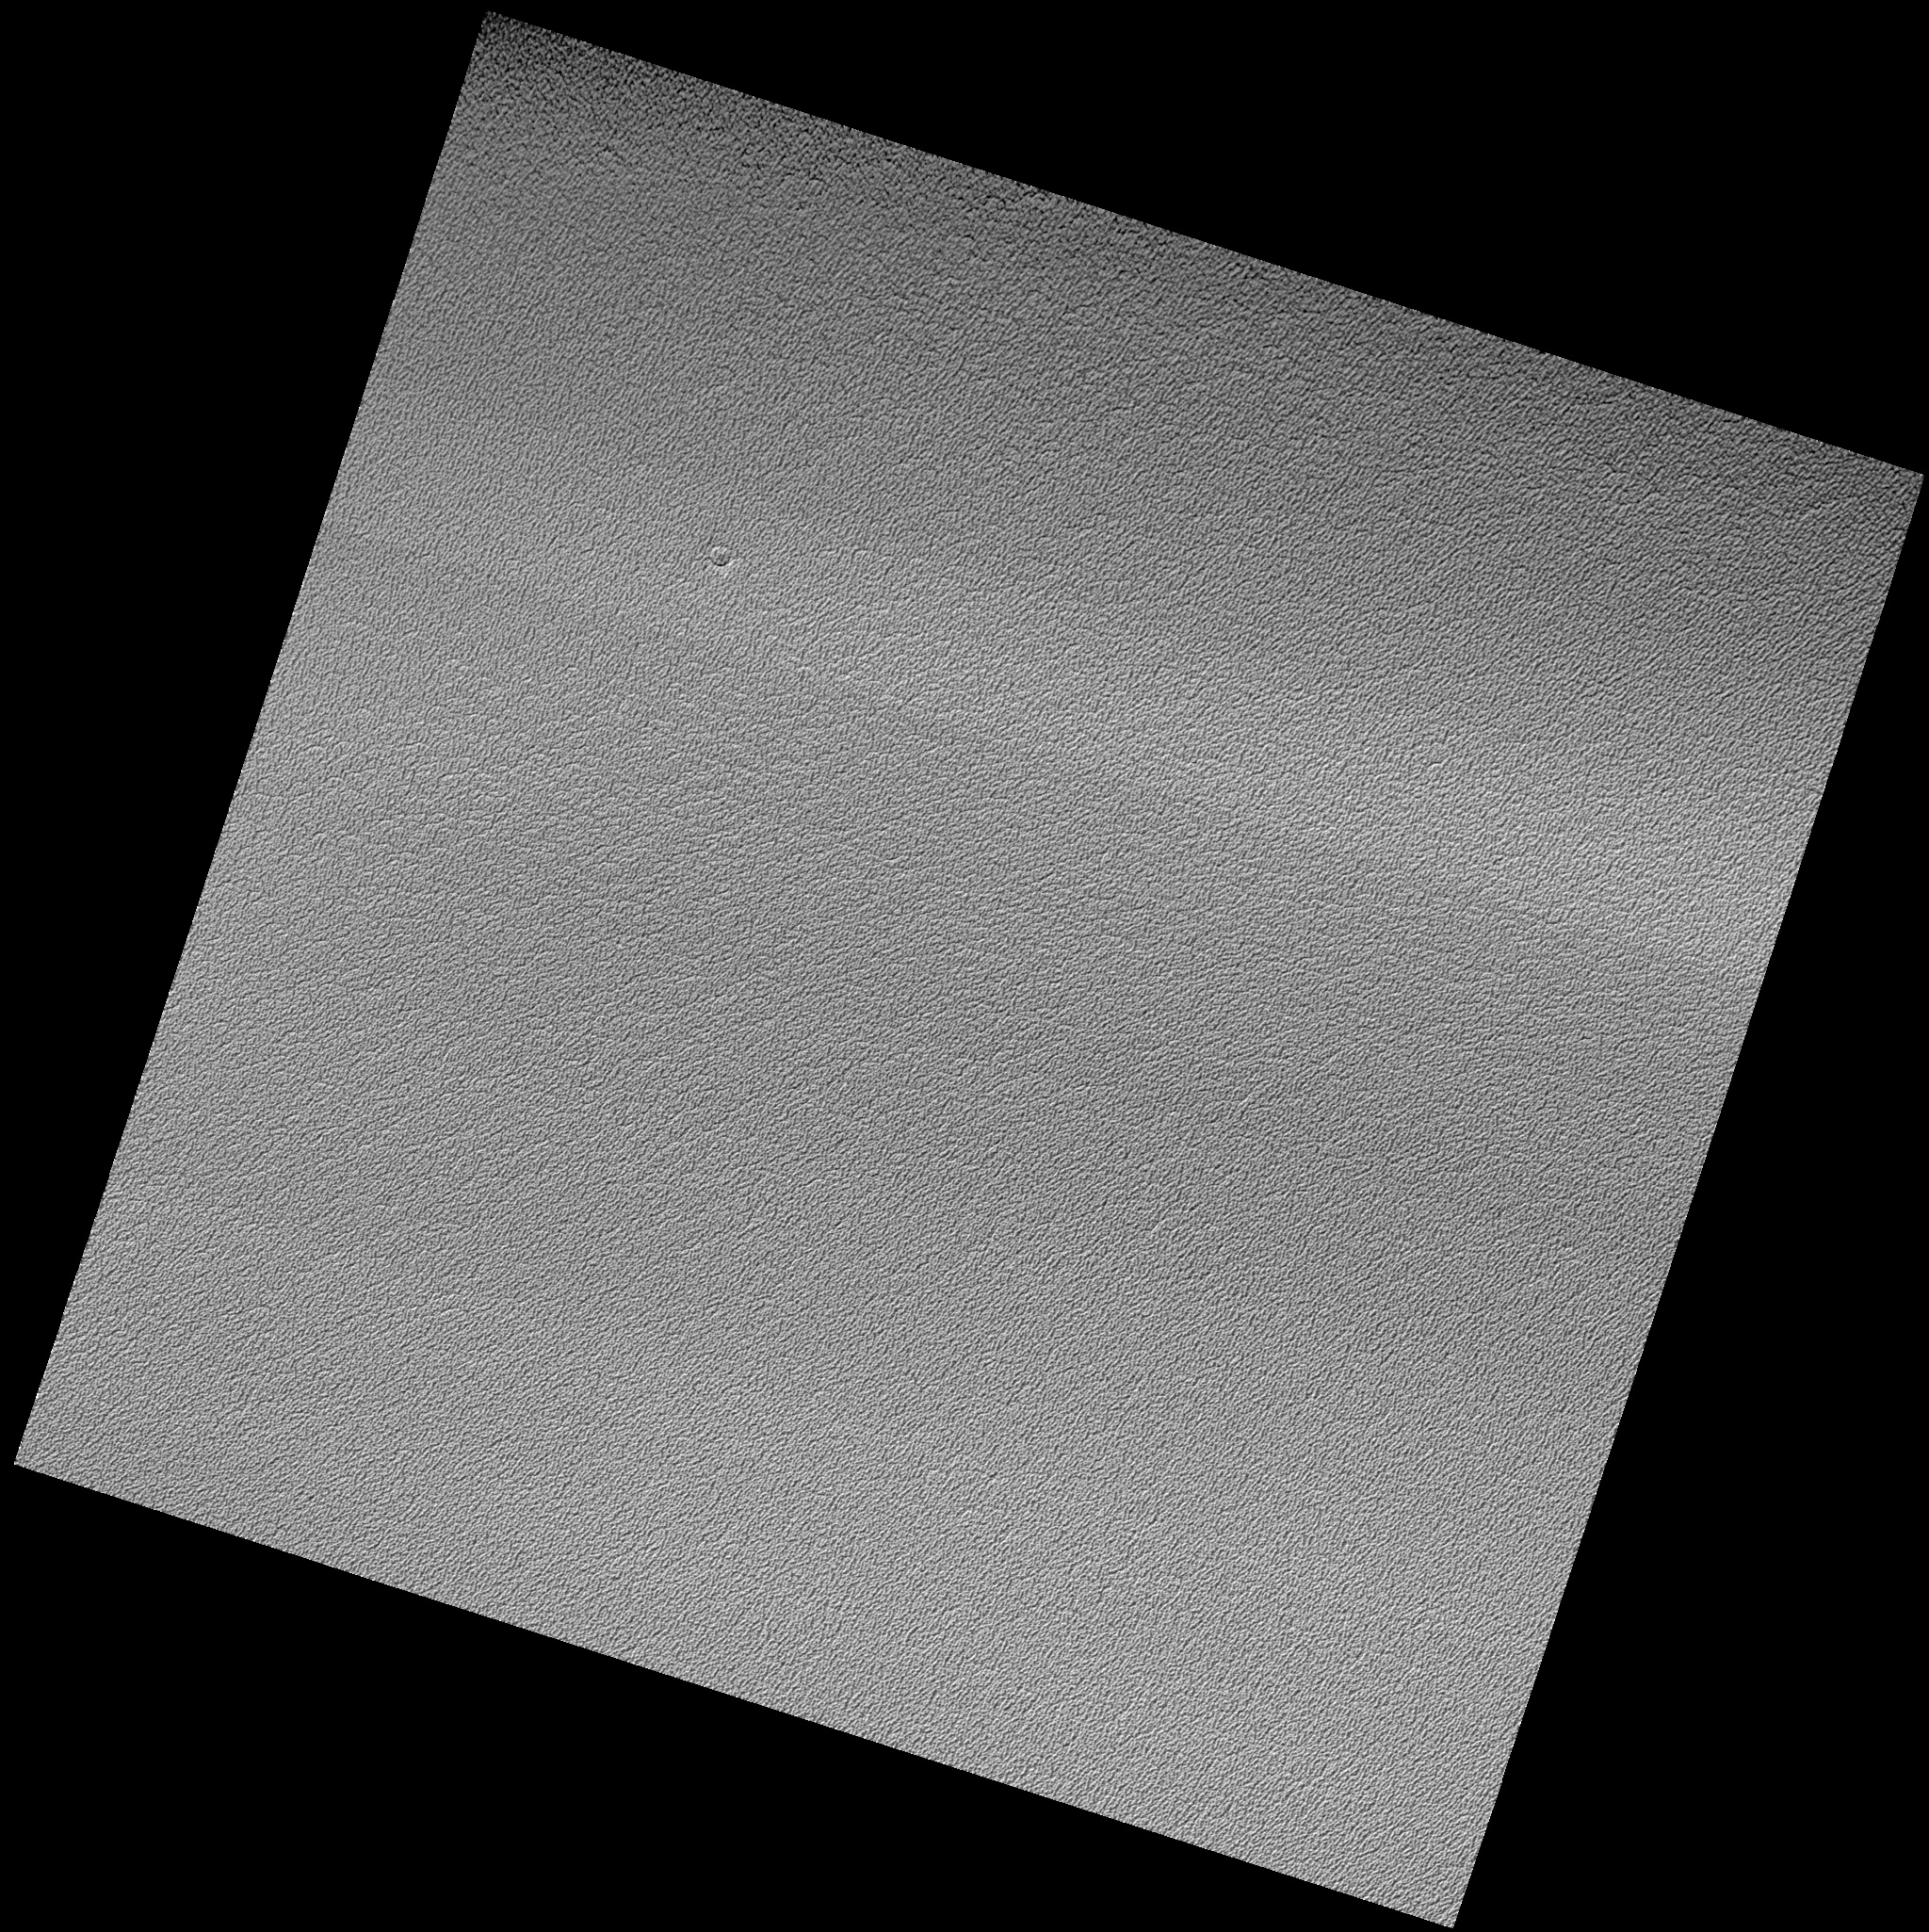

North Polar Permanent Cap Crater

In this HiRISE image, the north polar permanent ice cap covers polar layered deposits and is one of the youngest formations on Mars. Despite being nearly a million square kilometers in area (about twice the size of California) there are very few impact craters known to exist on its surface. This image shows what is currently the largest known of these craters, about 80 meters (262 feet) across. The crater is heavily degraded and has almost been completely erased. Planetary surfaces accumulate craters over time and scientists use the abundance of craters of different sizes to estimate the age of the surface. The lack of craters on the permanent ice cap indicates that it is being resurfaced very quickly. This resurfacing may be due to either deposition or removal of ice. Surrounding and overprinted on the crater is the usual scalloped texture of the ice cap. These ice pits may be currently forming due to ablation (evaporation and wind erosion).

Image PSP_001406_2680 was taken by the High Resolution Imaging Science Experiment (HiRISE) camera onboard the Mars Reconnaissance Orbiter spacecraft on November 14, 2006. The complete image is centered at 88.0 degrees latitude, 135.0 degrees East longitude. The range to the target site was 318.5 km (199.0 miles). At this distance the image scale is 31.9 cm/pixel (with 1 x 1 binning) so objects ~96 cm across are resolved. The image shown here [below] has been map-projected to 25 cm/pixel. The image was taken at a local Mars time of 10:43 AM and the scene is illuminated from the west with a solar incidence angle of 71 degrees, thus the sun was about 19 degrees above the horizon. At a solar longitude of 135.1 degrees, the season on Mars is Northern Summer.

NASA’s Jet Propulsion Laboratory, a division of the California Institute of Technology in Pasadena, manages the Mars Reconnaissance Orbiter for NASA’s Science Mission Directorate, Washington. Lockheed Martin Space Systems, Denver, is the prime contractor for the project and built the spacecraft. The High Resolution Imaging Science Experiment is operated by the University of Arizona, Tucson, and the instrument was built by Ball Aerospace and Technology Corp., Boulder, Colo.

Credit: NASA/JPL/Univ. of Arizona